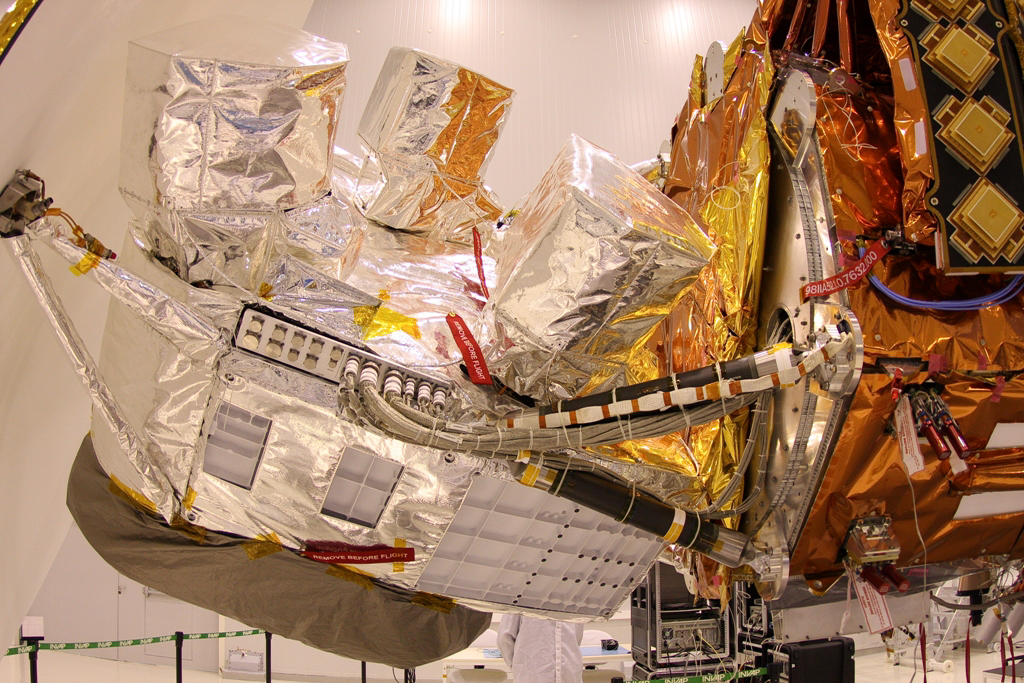

Close-up View of Aquarius

Aquarius instrument, covered in silver foil, is shown attached to the SAC-D satellite bus at INVAP facility.

Aquarius/SAC-D is an international mission involving NASA and Argentina’s space agency, Comisín Nacional de Actividades Espaciales. Aquarius, the primary instrument on the mission, was built jointly by JPL and NASA’s Goddard Space Flight Center, Greenbelt, Md. It will provide monthly global maps of how the concentration of dissolved salt (known as salinity) varies on the ocean surface. Salinity is a key tracer for understanding the ocean’s role in Earth’s water cycle and understanding ocean circulation.

By measuring ocean salinity from space, Aquarius will provide new insights into how the massive natural interplay of freshwater moving among the ocean, atmosphere and sea ice influences Earth’s ocean circulation, weather and climate.

Credit: NASA